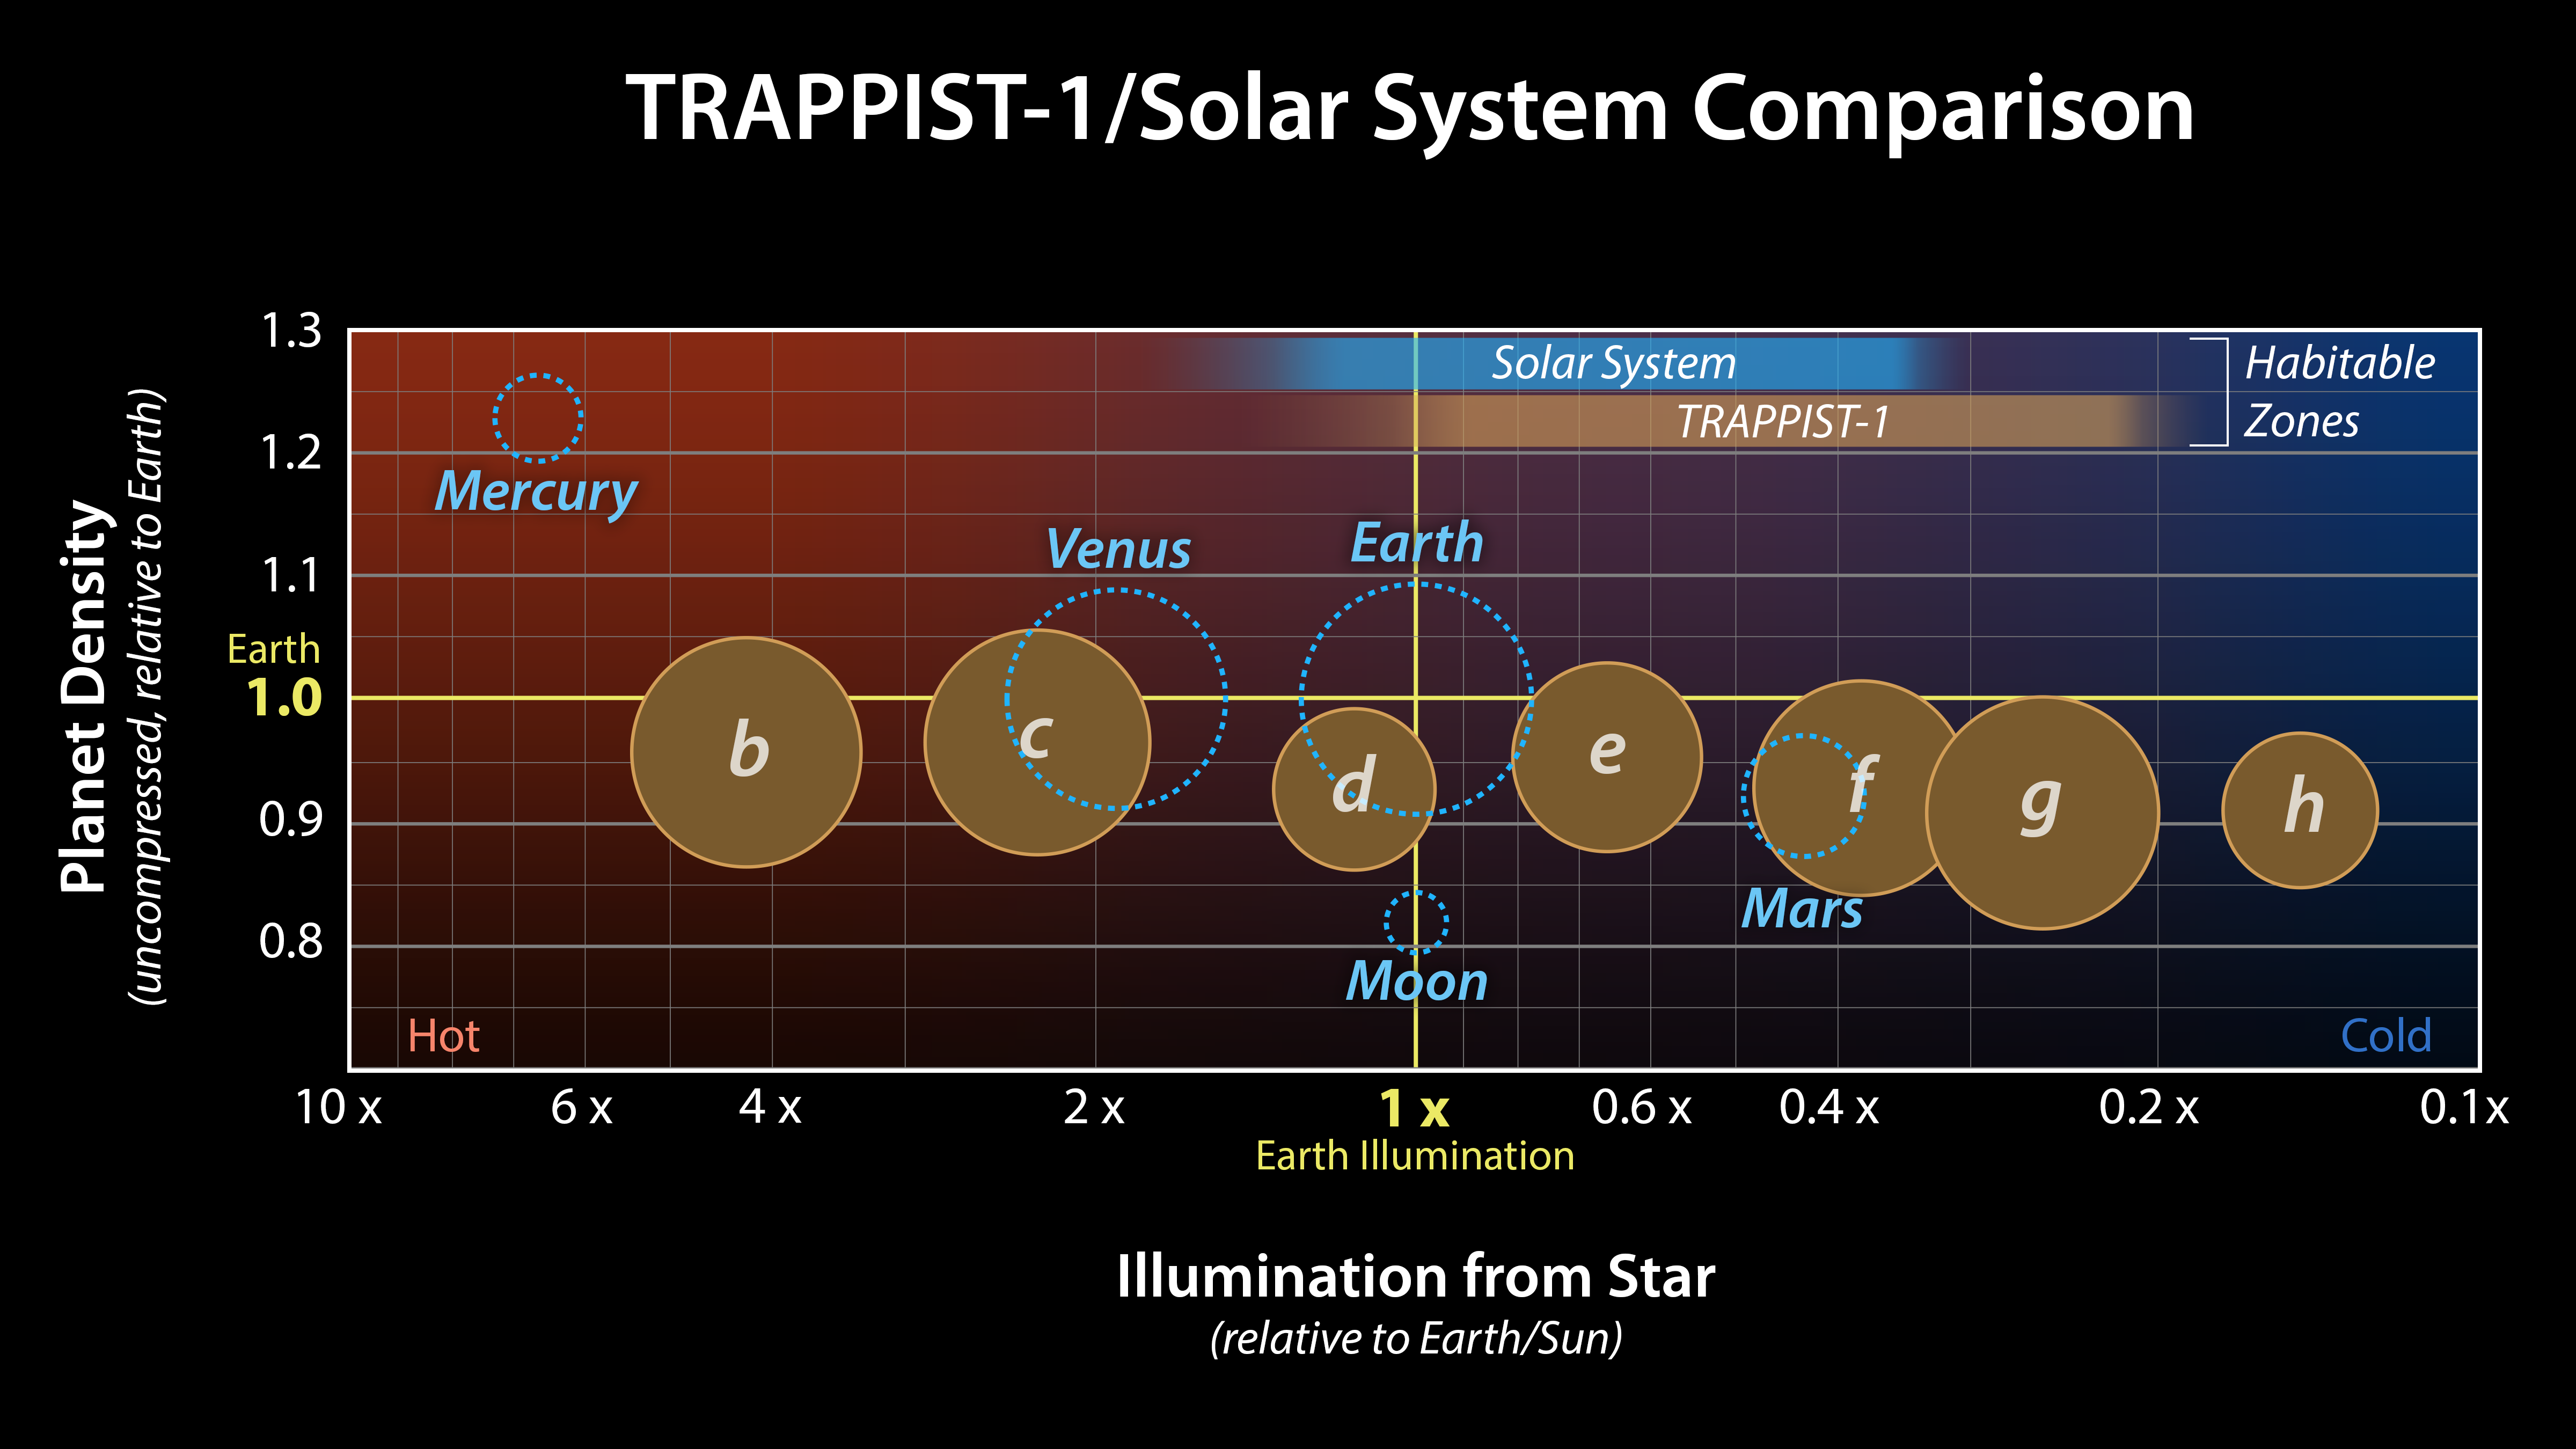

Comparison of TRAPPIST-1 to the Solar System

This graph presents measured properties of the seven TRAPPIST-1 exoplanets (labeled b through h), showing how they stack up with one another as well as with Earth and the other inner rocky worlds in our own solar system. The relative sizes of the planets are indicated by the circles. All of the known TRAPPIST-1 planets are larger than Mars, with five of them within 15% of the diameter of Earth.

The vertical axis shows the uncompressed densities of the planets. Density, calculated from a planets mass and volume, is the first important step in understanding its composition. Uncompressed density takes into account that the larger a planet is, the more its own gravity will pack the planets material together and increase its density. Uncompressed density, therefore, usually provides a better means of comparing the composition of planets.

The plot shows that the uncompressed densities of the TRAPPIST-1 planets are similar to one another, suggesting they may have all have a similar composition. The four rocky planets in our own solar system show more variation in density compared to the seven TRAPPIST-1 planets. Mercury, for example, contains a much higher percentage of iron than the other three rocky planets and thus has a much higher uncompressed density.

The horizontal axis shows the level of illumination that each planet receives from its host star. The TRAPPIST-1 star is a mere 9% the mass of our Sun, and its temperature is much cooler. But because the TRAPPIST-1 planets orbit so closely to their star, they receive comparable levels of light and heat to Earth and its neighboring planets.

The corresponding habitable zones regions where an Earth-like planet could potentially support liquid water on its surface of the two planetary systems are indicated near the top of the plot. The the two zones do not line up exactly because the cooler TRAPPIST-1 star emitting more of its light in the form of infrared radiation that is more efficiently absorbed by an Earth-like atmosphere. Since it takes less illumination to reach the same temperatures, the habitable zone shifts farther away from the star.

The masses and densities of the TRAPPIST-1 planets were determined by measurements of slight variations in the timings of their orbits using extensive observations made by NASAs Spitzer and Kepler space telescopes, in combination with data from Hubble and a number of ground-based telescopes. The latest analysis, which includes Spitzers complete record of over 1,000 hours of TRAPPIST-1 observations, has reduced the uncertainties of the mass measurements to a mere 3-6%. These are among the most accurate measurements of planetary masses anywhere outside of our solar system.

Credit: NASA/JPL-Caltech